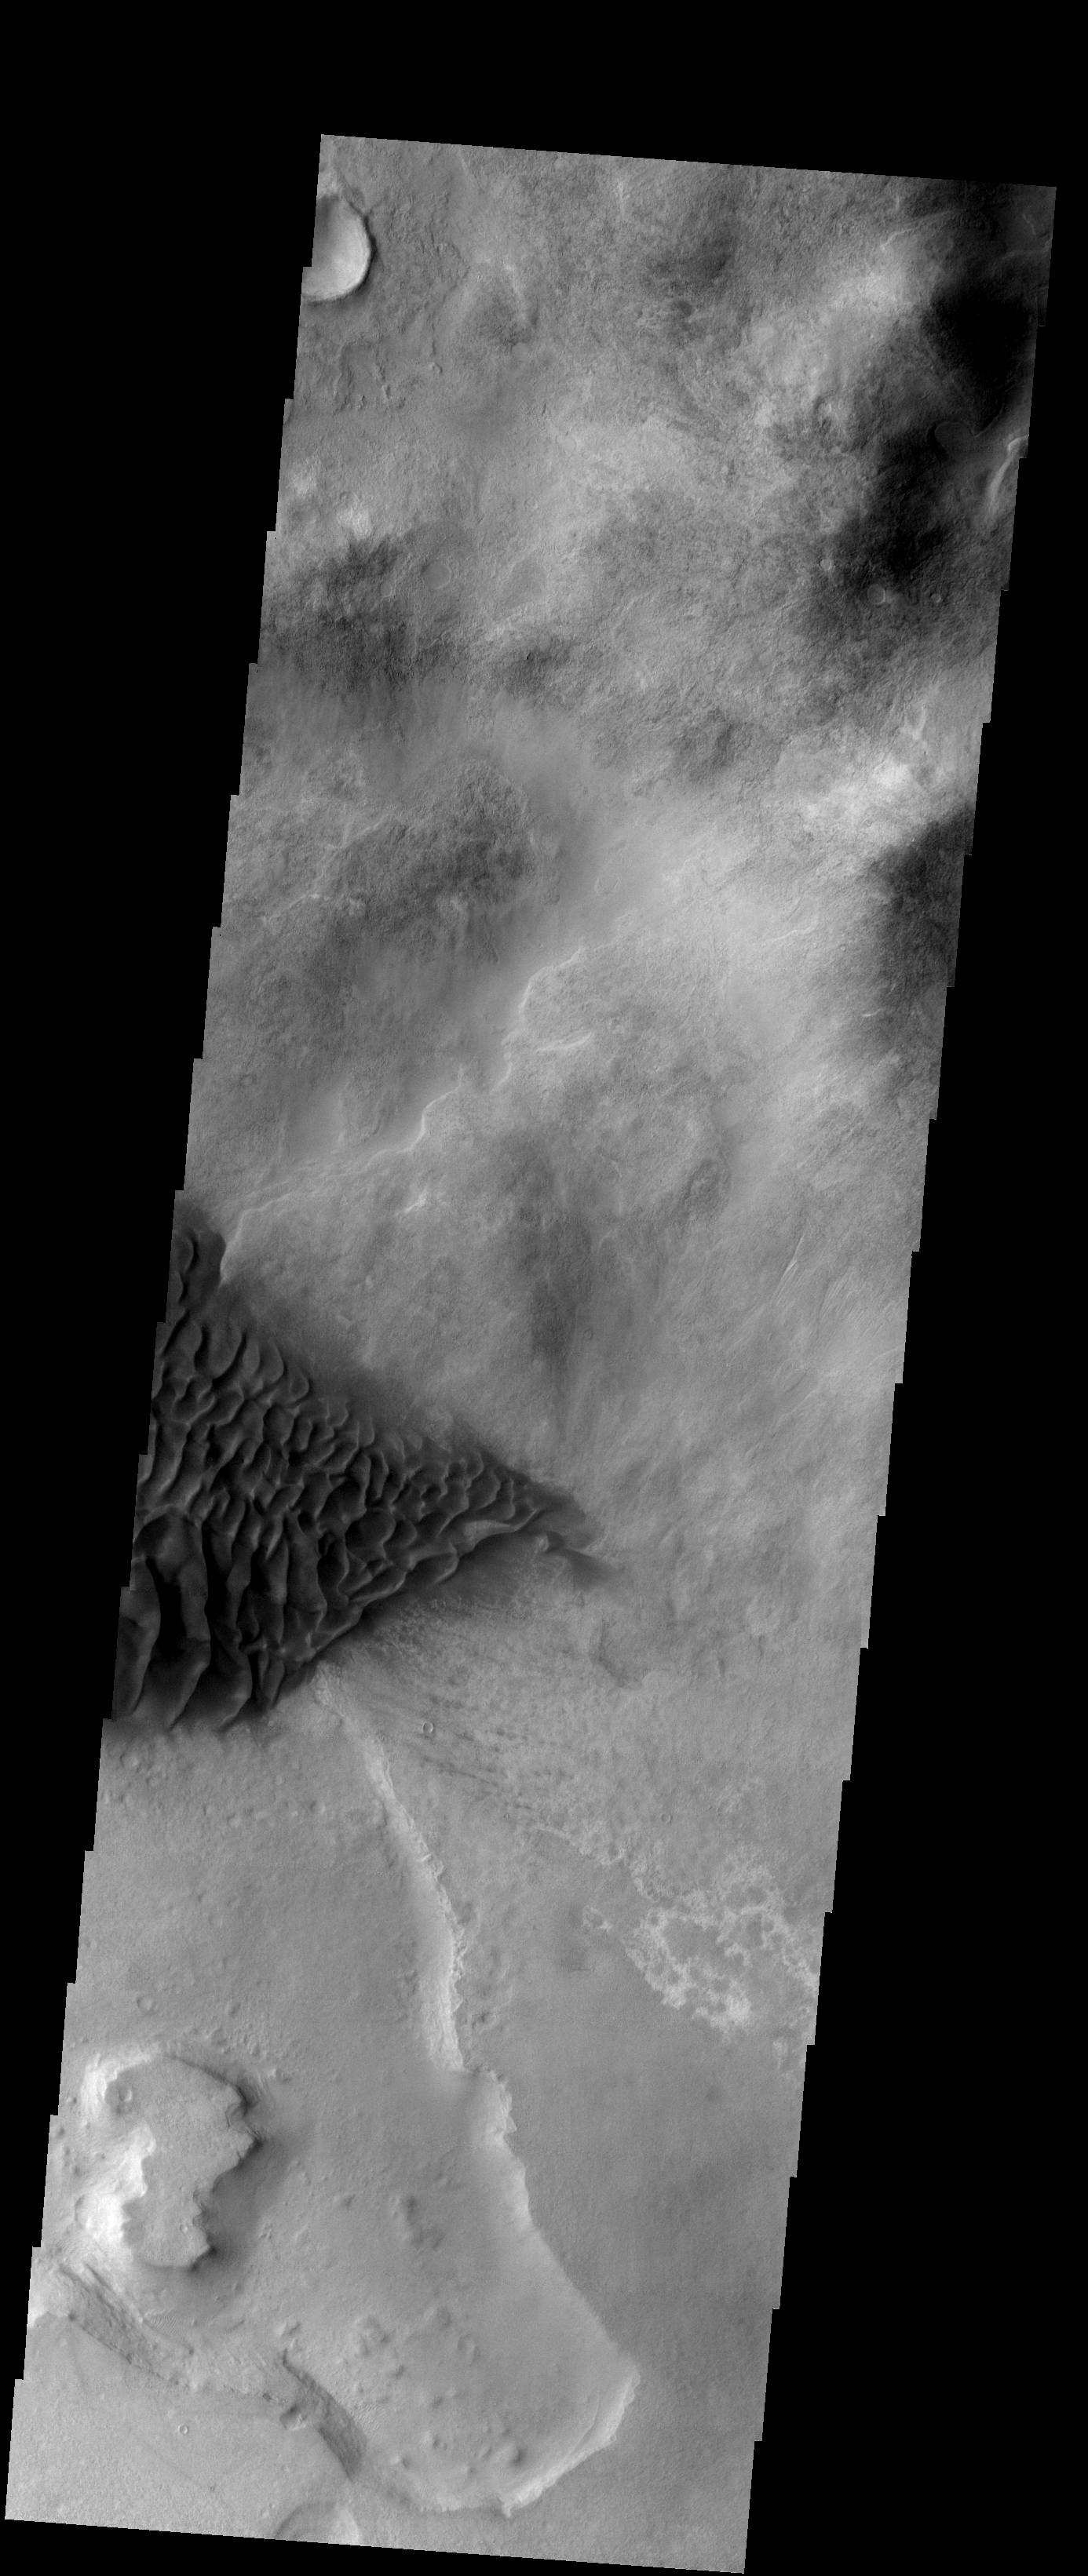

Sand Dunes

These sand dunes are located on the floor of Halley Crater.

Image information: VIS instrument. Latitude -47.9N, Longitude 301.3E. 17 meter/pixel resolution.

Please see the THEMIS Data Citation Note for details on crediting THEMIS images.

Note: this THEMIS visual image has not been radiometrically nor geometrically calibrated for this preliminary release. An empirical correction has been performed to remove instrumental effects. A linear shift has been applied in the cross-track and down-track direction to approximate spacecraft and planetary motion. Fully calibrated and geometrically projected images will be released through the Planetary Data System in accordance with Project policies at a later time.

NASA’s Jet Propulsion Laboratory manages the 2001 Mars Odyssey mission for NASA’s Office of Space Science, Washington, D.C. The Thermal Emission Imaging System (THEMIS) was developed by Arizona State University, Tempe, in collaboration with Raytheon Santa Barbara Remote Sensing. The THEMIS investigation is led by Dr. Philip Christensen at Arizona State University. Lockheed Martin Astronautics, Denver, is the prime contractor for the Odyssey project, and developed and built the orbiter. Mission operations are conducted jointly from Lockheed Martin and from JPL, a division of the California Institute of Technology in Pasadena.

Credit: NASA/JPL/ASU